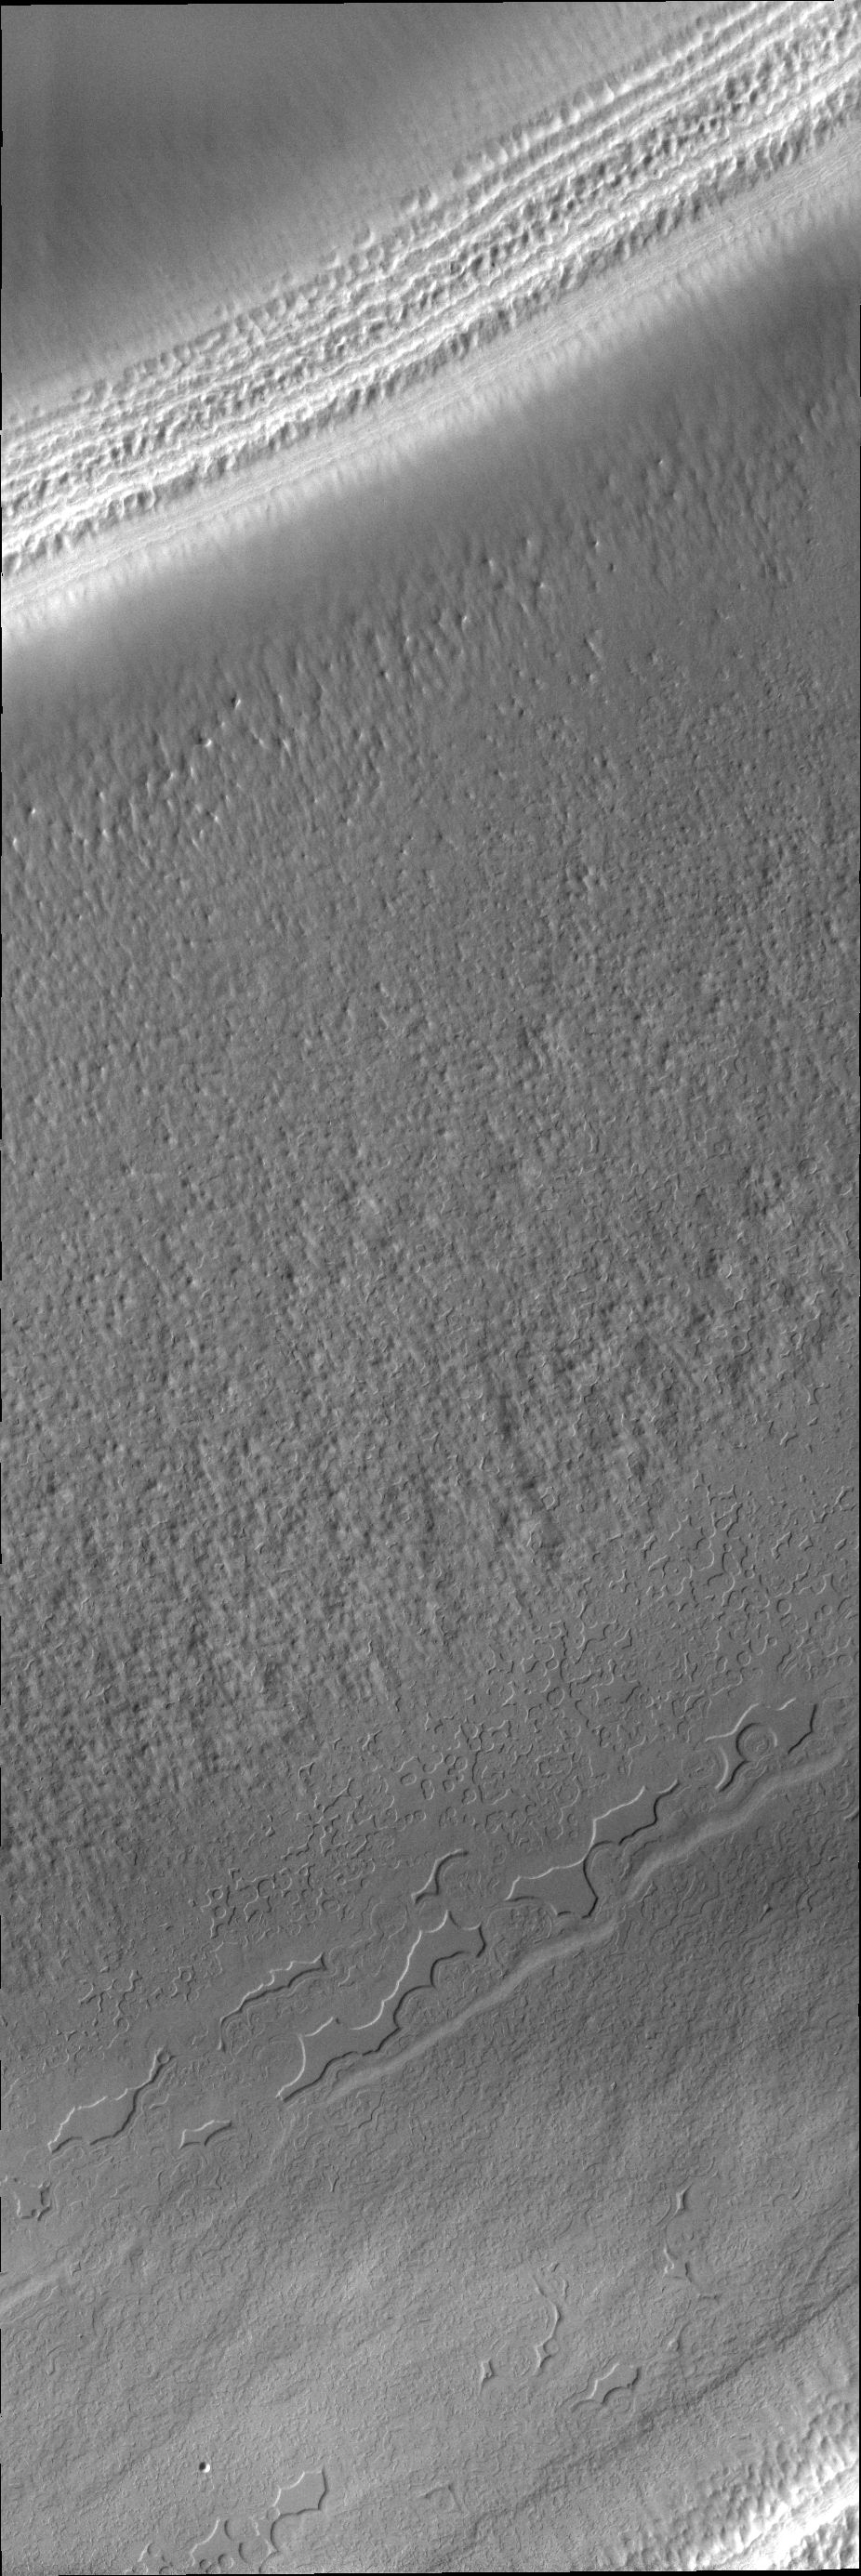

South Polar Surface

Today’s VIS image shows the layers of a polar trough and several different surface textures.

Credit: NASA/JPL/ASU